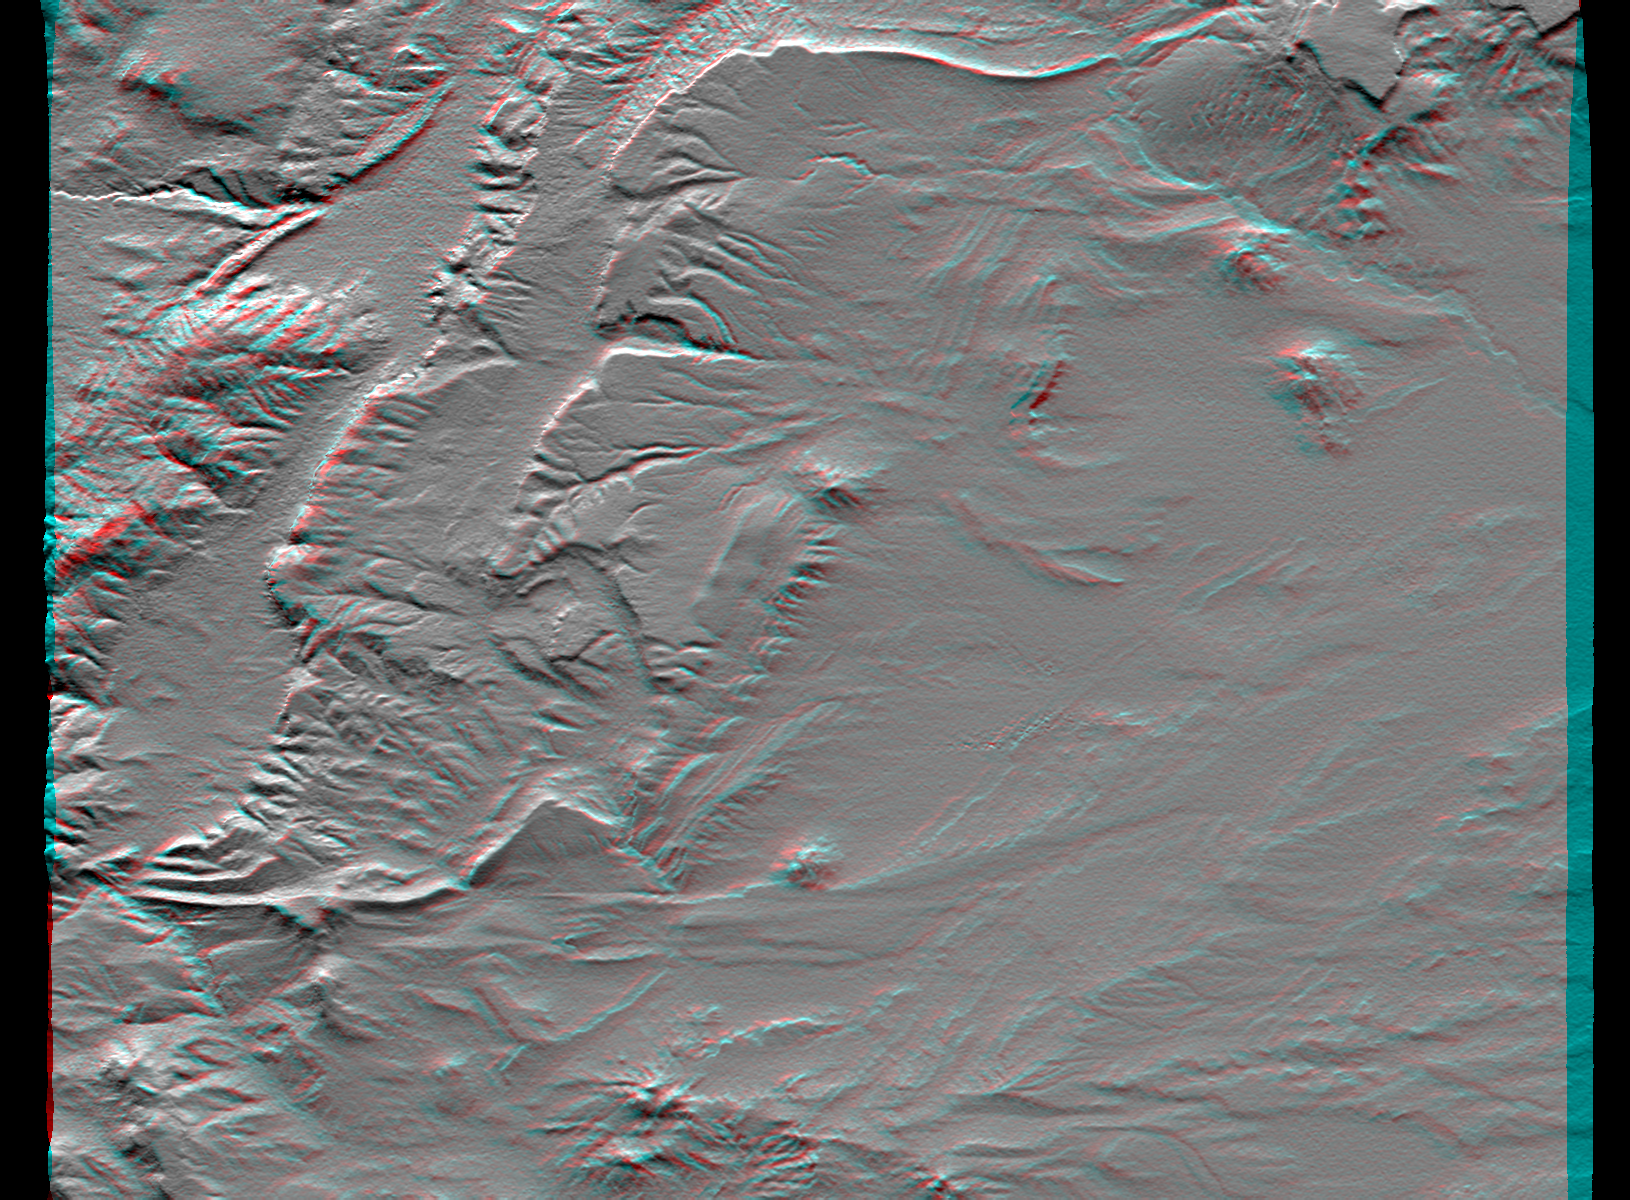

SRTM Anaglyph: Near Zapala, Argentina

Topographic data provided by the Shuttle Radar Topography Mission can provide many clues to geologic history and processes. This view of an area southwest of Zapala, Argentina, shows a wide diversity of geologic features. The highest peaks (left) appear to be massive (un-layered) crystalline rocks, perhaps granites. To their right (eastward) are tilted and eroded layered rocks, perhaps old lava flows, forming prominent ridges. Farther east and south, more subtle and curvilinear ridges show that the rock layers have not only been tilted but also folded. At the upper right, plateaus that cap the underlying geologic complexities are more recent lava flows -younger than the folding, but older than the current erosional pattern. Landforms in the southeast (lower right) and south-central areas appear partially wind sculpted.

This anaglyph was produced by first shading a preliminary elevation model from the Shuttle Radar Topography Mission. The stereoscopic effect was then created by generating two differing perspectives, one for each eye. When viewed through special glasses, the result is a vertically exaggerated view of Earth’s surface in its full three dimensions. Anaglyph glasses cover the left eye with a red filter and cover the right eye with a blue filter.

Elevation data used in this image were acquired by the Shuttle Radar Topography Mission aboard Space Shuttle Endeavour, launched on February 11, 2000. The mission used the same radar instrument that comprised the Spaceborne Imaging Radar-C/X-Band Synthetic Aperture Radar that flew twice on Space Shuttle Endeavour in 1994. Shuttle Radar Topography Mission was designed to collect three-dimensional measurements of the Earth’s surface. To collect the 3-D data, engineers added a 60-meter-long (200-foot) mast, installed additional C-band and X-band antennas, and improved tracking and navigation devices. The mission is a cooperative project between the National Aeronautics and Space Administration, the National Imagery and Mapping Agency of the U.S. Department of Defense, and the German and Italian space agencies. It is managed by NASA’s Jet Propulsion Laboratory, Pasadena, CA, for NASA’s Earth Science Enterprise, Washington, DC.

Size: 45.9 by 36.0 kilometers ( 28.5 by 22.3 miles)
Location: 39.4 deg. South lat., 70.3 deg. West lon.
Orientation: North toward the top
Image Data: Shaded Shuttle Radar Topography Mission elevation model
Date Acquired: February 2000

Credit: NASA/JPL/NIMA